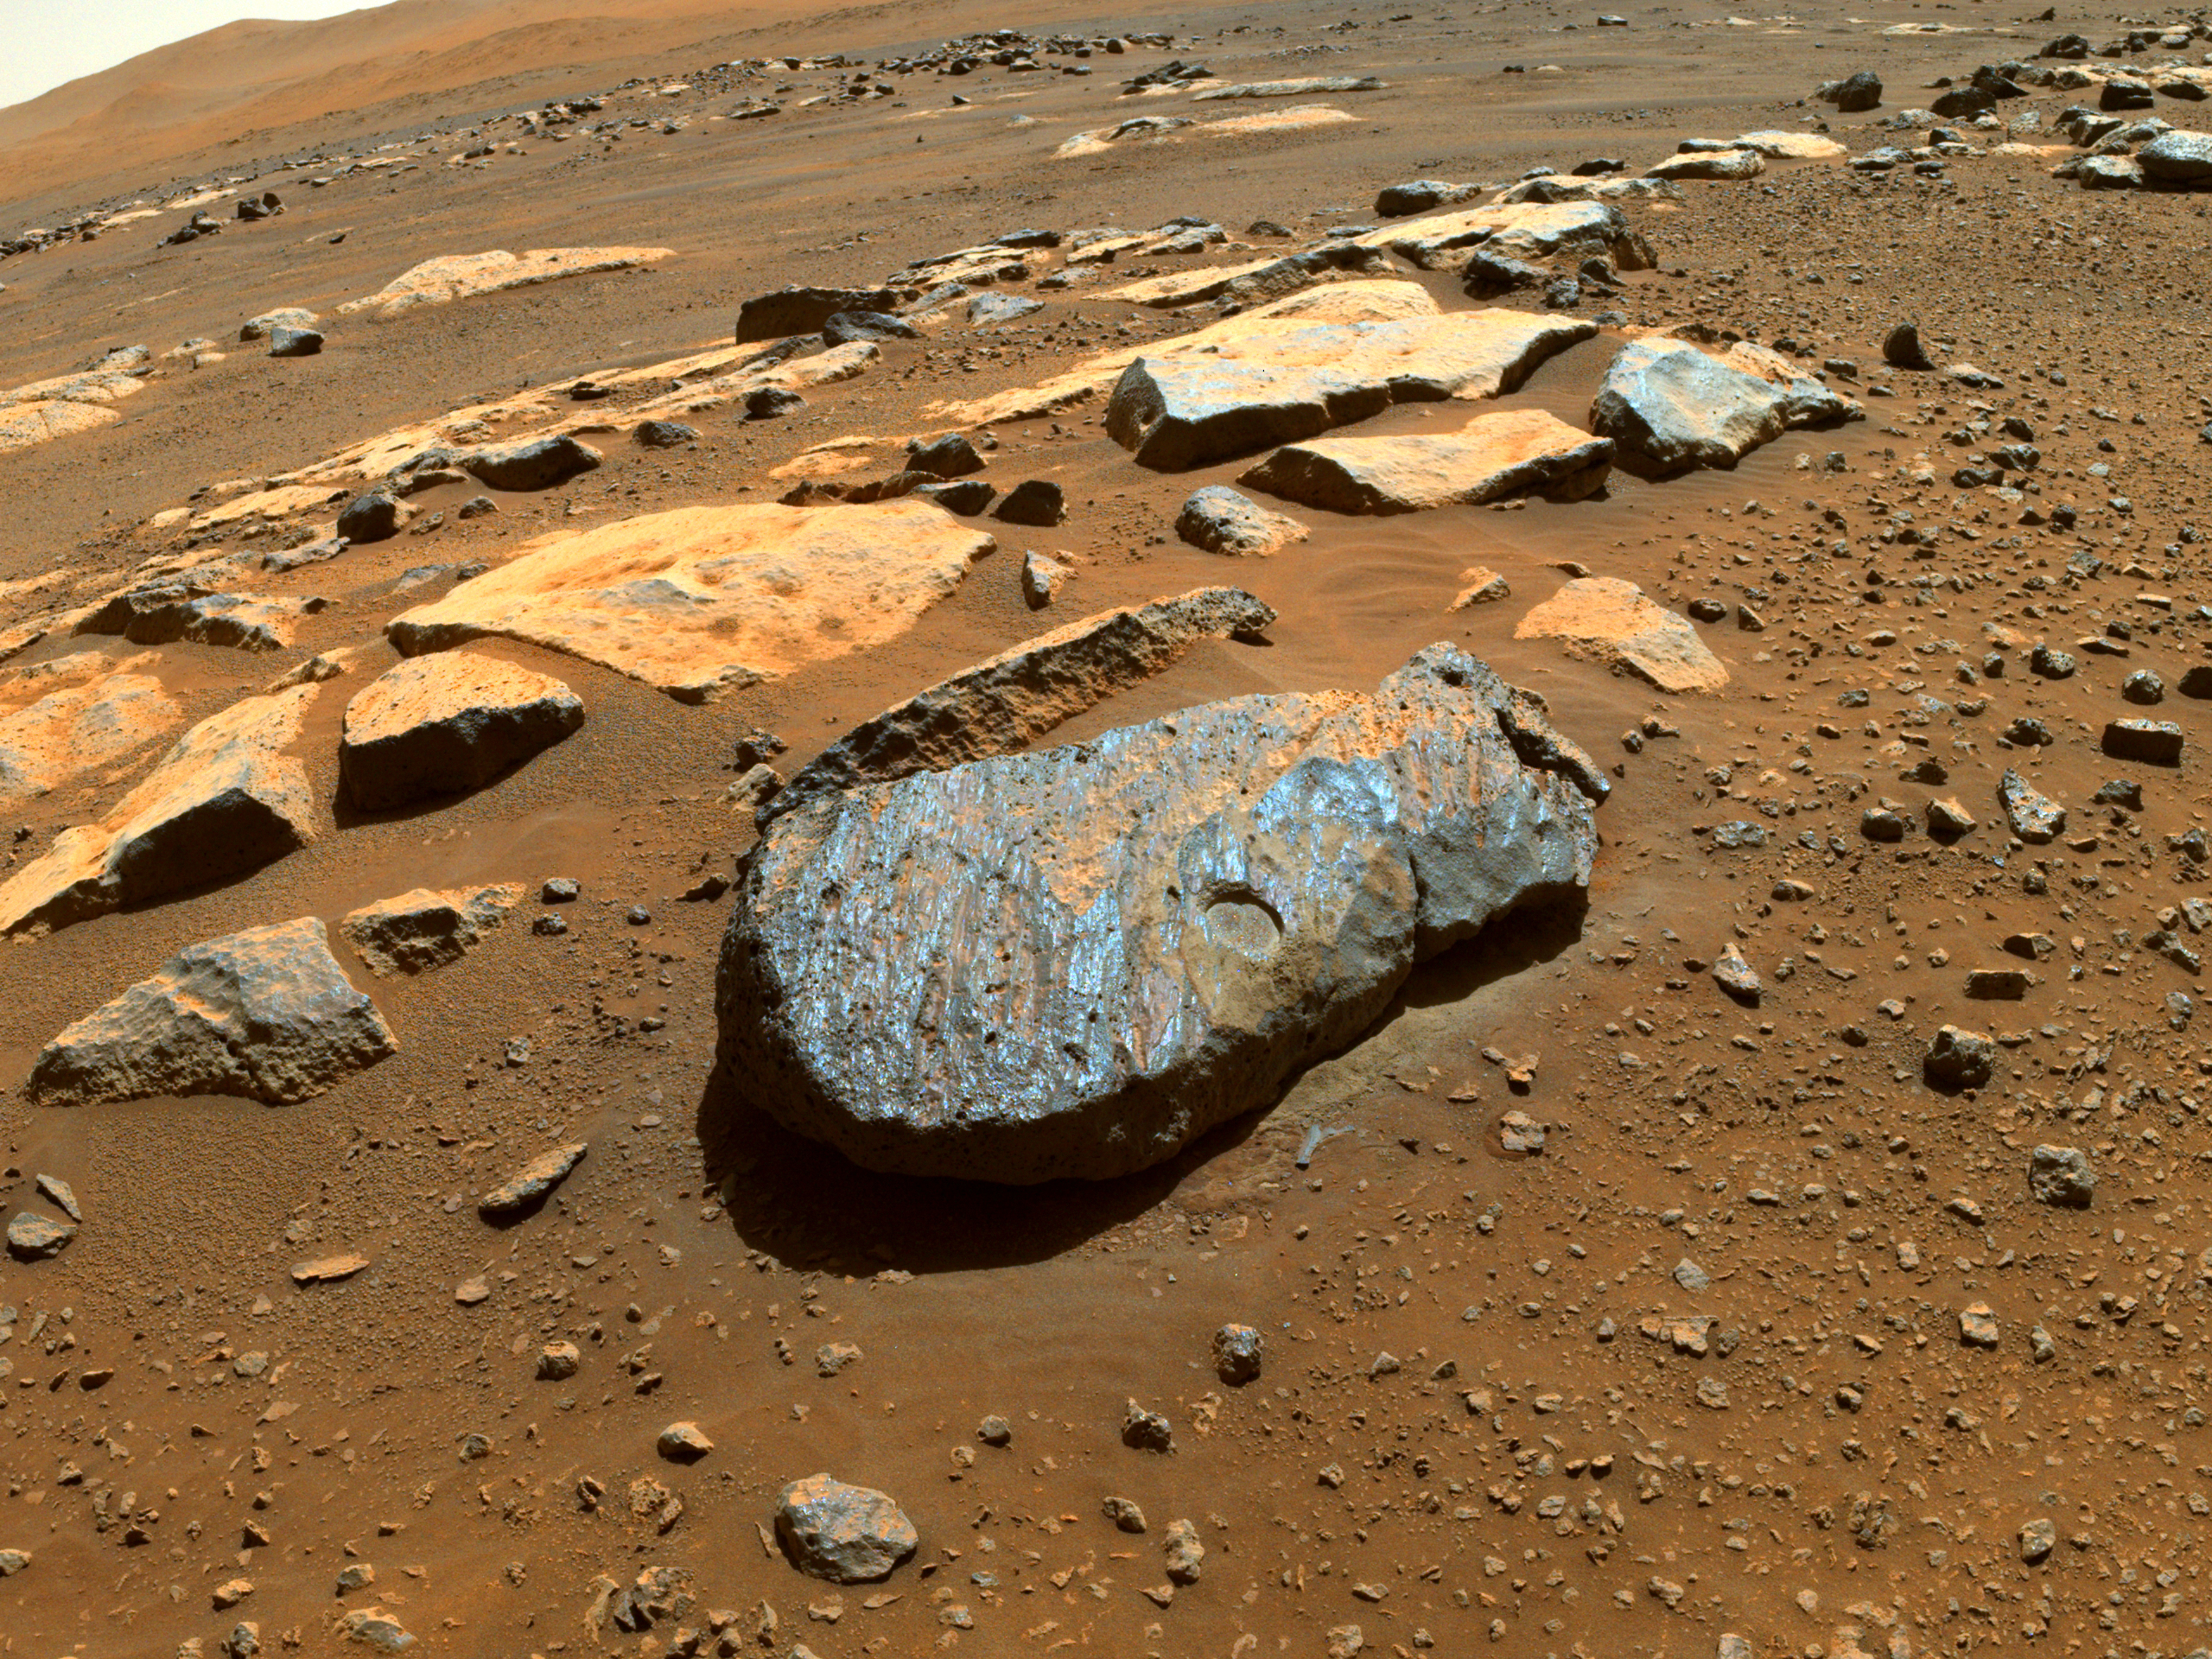

Abrasion Patch on Rochette

NASA’s Perseverance rover took this image of the Martian rock nicknamed “Rochette” on Aug. 27, 2021, shortly after it abraded a circular patch known as “Bellegarde.” The patch is about 0.39 inches (10 millimeters) deep and about 2 inches (5 centimeters) in diameter.

The main image was taken by one of the rover’s Hazard Avoidance Cameras. A secondary image in which part of the rover deck is visible shows the abrasion patch from the point of view of a Navigation Camera on Perseverance’s mast. Both images were taken on the 185th sol (Martian day) of the rover’s mission and processed to enhance contrast.

A key objective for Perseverance’s mission on Mars is astrobiology, including the search for signs of ancient microbial life. The rover will characterize the planet’s geology and past climate, pave the way for human exploration of the Red Planet, and be the first mission to collect and cache Martian rock and regolith.

The Mars 2020 Perseverance mission is part of NASA’s Moon to Mars exploration approach, which includes Artemis missions to the Moon that will help prepare for human exploration of the Red Planet.

Subsequent NASA missions, in cooperation with ESA (European Space Agency), would send spacecraft to Mars to collect these sealed samples from the surface and return them to Earth for in-depth analysis.

NASA’s Jet Propulsion Laboratory in Southern California built and manages operations of the Mars 2020 Perseverance rover for NASA.

Credit: NASA/JPL-Caltech